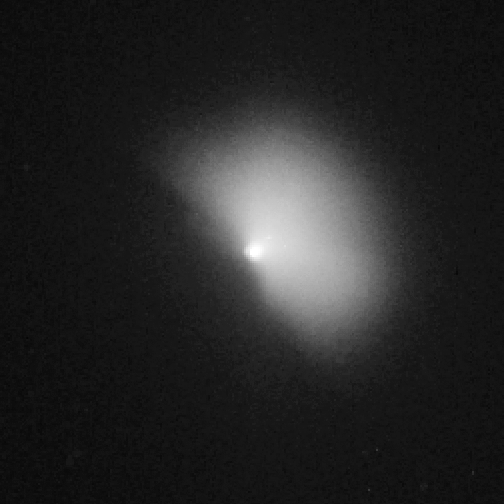

Hubble View of Comet Tempel 1, Post-Impact with Fan-Shaped Debris

Object Name: 9P/Tempel 1
Object Description: Periodic Comet
Instrument: HST/ACS/HRC
Filters: F606W (V)

Credit: NASA, ESA, P. Feldman (Johns Hopkins University), and H. Weaver (Johns Hopkins University Applied Physics Lab)